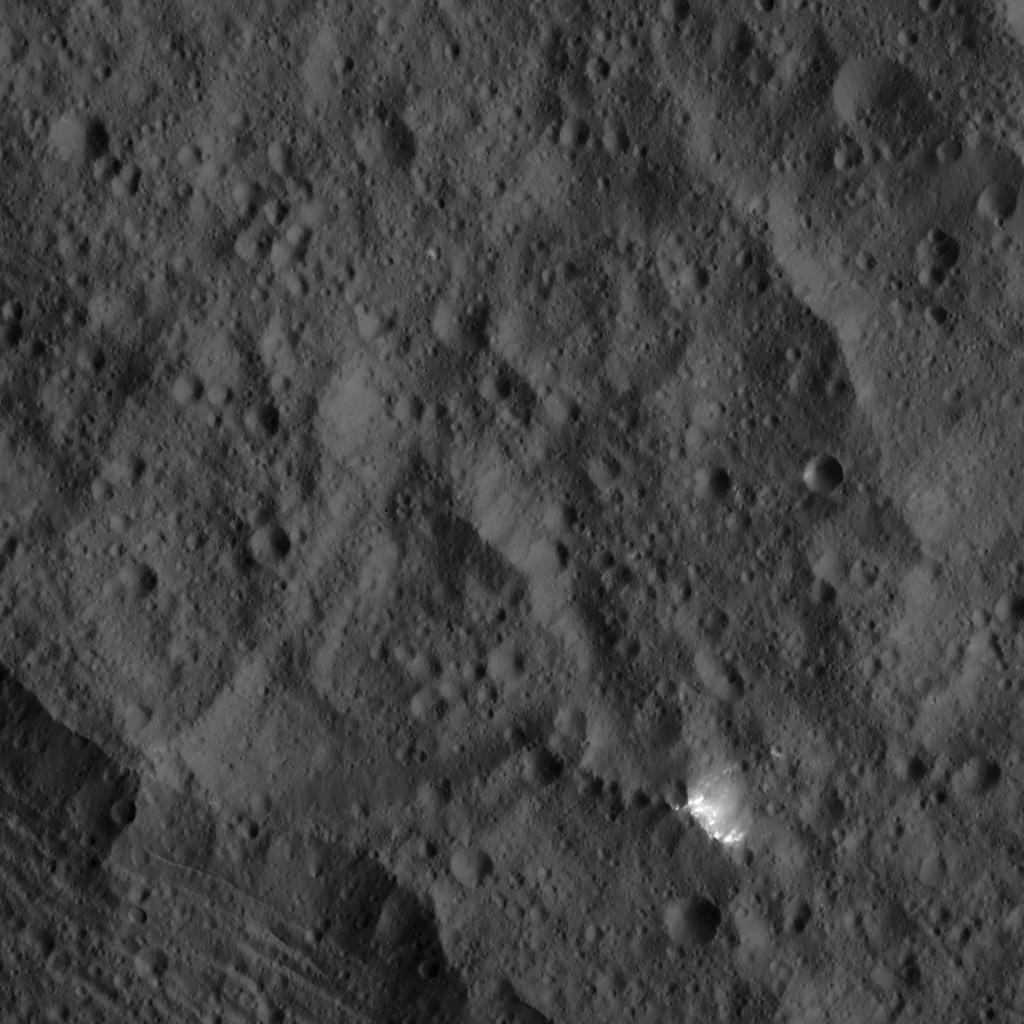

Dawn LAMO Image 44

This image, taken by NASA’s Dawn spacecraft, shows a small patch of bright material close to the northern rim of the giant crater Yalode, seen at lower left. Yalode is one of the largest impact basins on Ceres, with a diameter of 160 miles (260 kilometers).

The Dawn spacecraft took this image on Jan. 25, 2016, from its low-altitude mapping orbit, at a distance of about 240 miles (385 kilometers) from the surface. The image resolution is 120 feet (35 meters) per pixel.

Dawn’s mission is managed by JPL for NASA’s Science Mission Directorate in Washington. Dawn is a project of the directorate’s Discovery Program, managed by NASA’s Marshall Space Flight Center in Huntsville, Alabama. UCLA is responsible for overall Dawn mission science. Orbital ATK, Inc., in Dulles, Virginia, designed and built the spacecraft. The German Aerospace Center, the Max Planck Institute for Solar System Research, the Italian Space Agency and the Italian National Astrophysical Institute are international partners on the mission team.

Credit: NASA/JPL-Caltech/UCLA/MPS/DLR/IDA